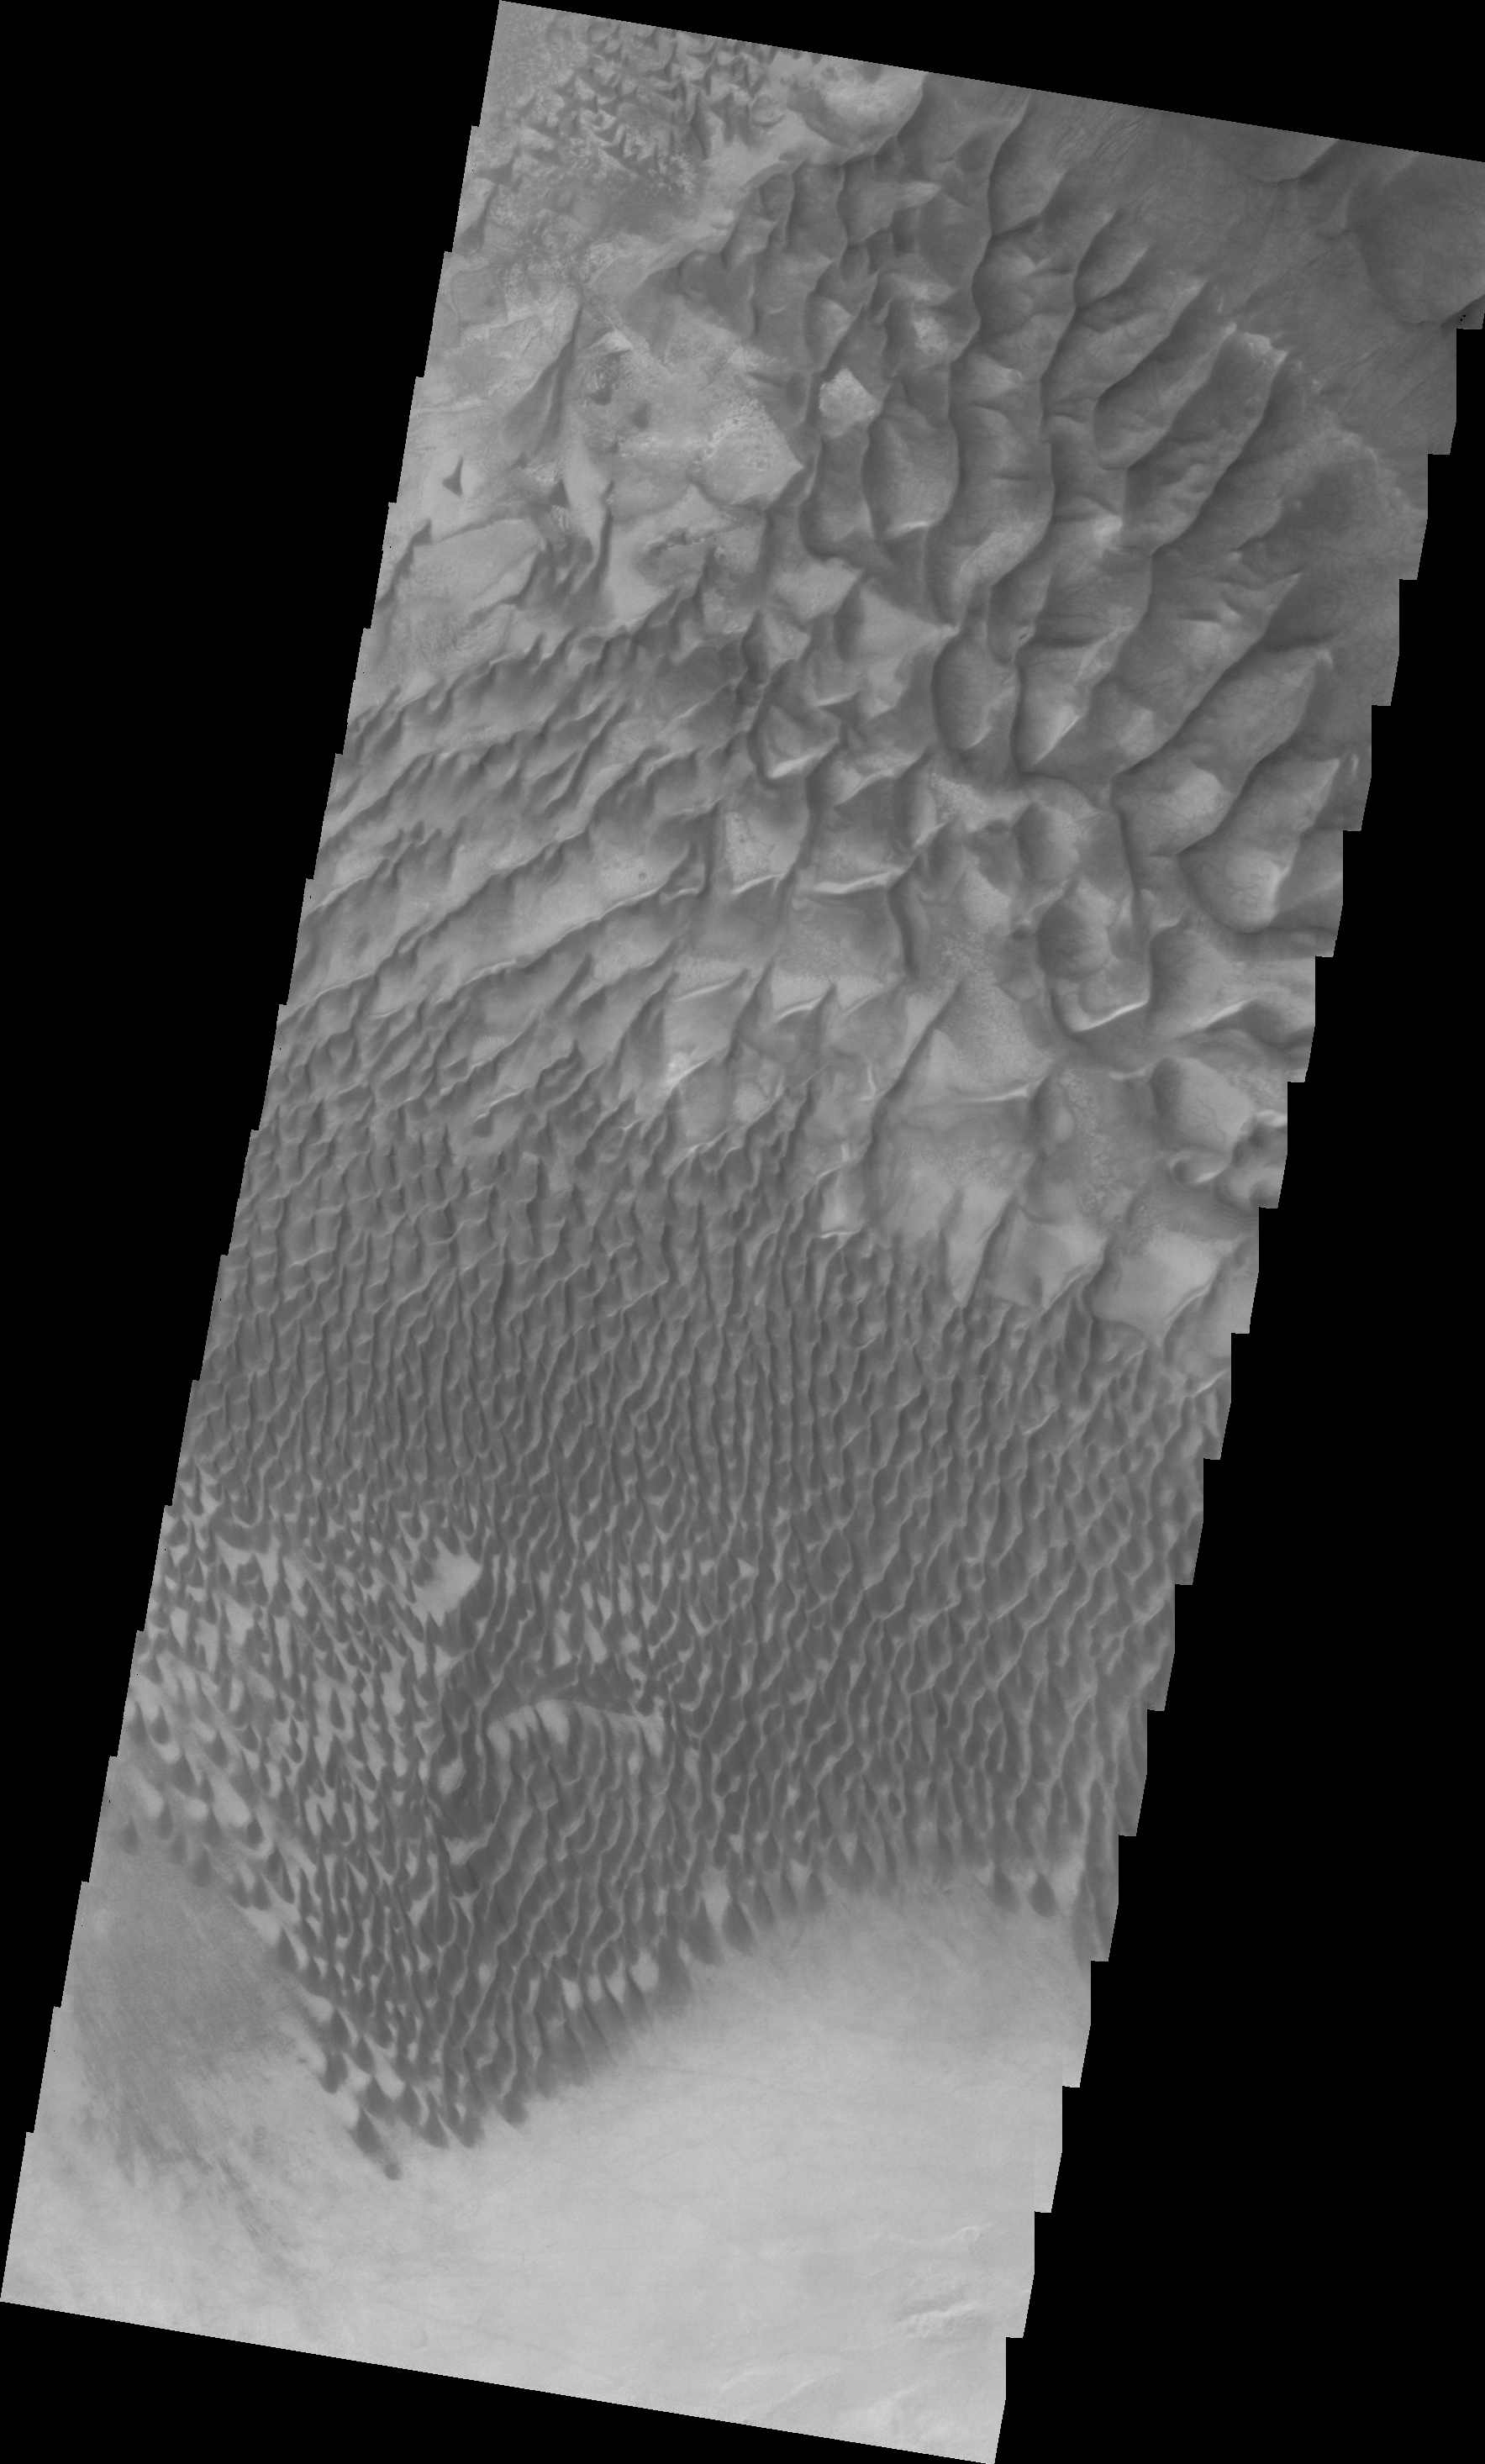

Russell Crater Dunes (VIS)

This VIS image of the dunes in Russell Crater was collected at the same time as yesterday’s IR image.

Image information: VIS instrument. Latitude -54.6N, Longitude 12.6E. 22 meter/pixel resolution.

Please see the THEMIS Data Citation Note for details on crediting THEMIS images.

Note: this THEMIS visual image has not been radiometrically nor geometrically calibrated for this preliminary release. An empirical correction has been performed to remove instrumental effects. A linear shift has been applied in the cross-track and down-track direction to approximate spacecraft and planetary motion. Fully calibrated and geometrically projected images will be released through the Planetary Data System in accordance with Project policies at a later time.

NASA’s Jet Propulsion Laboratory manages the 2001 Mars Odyssey mission for NASA’s Office of Space Science, Washington, D.C. The Thermal Emission Imaging System (THEMIS) was developed by Arizona State University, Tempe, in collaboration with Raytheon Santa Barbara Remote Sensing. The THEMIS investigation is led by Dr. Philip Christensen at Arizona State University. Lockheed Martin Astronautics, Denver, is the prime contractor for the Odyssey project, and developed and built the orbiter. Mission operations are conducted jointly from Lockheed Martin and from JPL, a division of the California Institute of Technology in Pasadena.

Credit: NASA/JPL/ASU